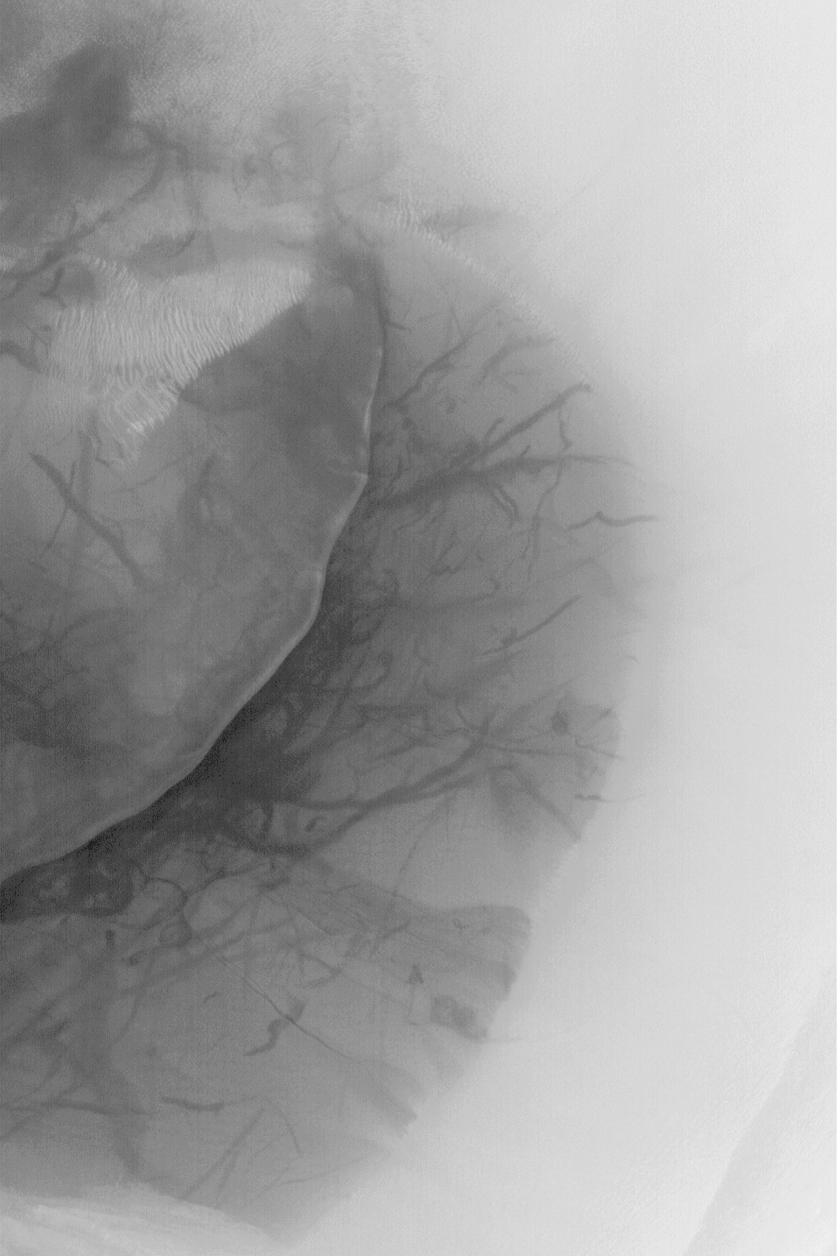

Dune and Dust Devil Streaks

MGS MOC Release No. MOC2-474, 5 September 2003

This August 2003 Mars Global Surveyor (MGS) Mars Orbiter Camera (MOC) picture shows a dark sand dune on the floor of a crater at 54.9°S, 342.5°W. Recent dust devils have disrupted a thin coating of dust on the otherwise dark dune; these wind phenomena created the plethora of markings and streaks on the dune. The image covers an area 3 km (1.9 mi) across and is illuminated by sunlight from the upper left.

Credit: NASA/JPL/Malin Space Science Systems